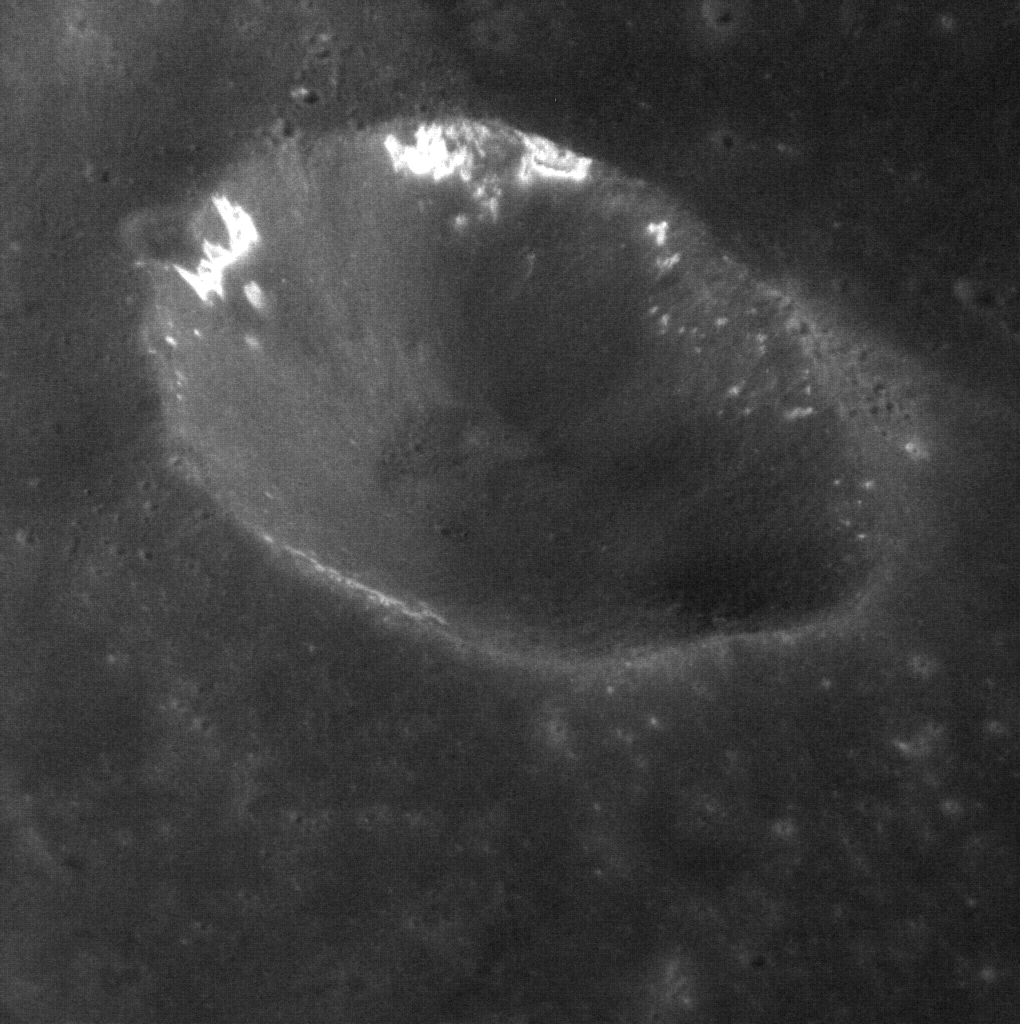

Hollows on Northern Walls

Do hollows form preferentially on crater walls that receive more direct sunlight? In the northern hemisphere, the northern walls of craters are frequently sunlit, while the southern walls receive more grazing sunlight and are more often in shadow. (In the southern hemisphere it is the opposite.) The greater solar heating experienced by the northern wall may be an important factor in the formation of hollows. Images like the one here can help answer this question and are an area of focus for MESSENGER’s current low-altitude imaging campaign. See these two other examples of hollows in craters walls.

This image was acquired as part of the MDIS low-altitude imaging campaign. During MESSENGER’s second extended mission, the spacecraft makes a progressively closer approach to Mercury’s surface than at any previous point in the mission, enabling the acquisition of high-spatial-resolution data. For spacecraft altitudes below 350 kilometers, NAC images are acquired with pixel scales ranging from 20 meters to as little as 2 meters.

Date acquired: February 25, 2014
Image Mission Elapsed Time (MET): 35646241
Image ID: 5828285
Instrument: Narrow Angle Camera (NAC) of the Mercury Dual Imaging System (MDIS)
Center Latitude: 42.92°
Center Longitude: 330.9° E
Resolution: 17 meters/pixel
Scale: This crater has a diameter of 12.5 kilometers (7.8 miles)
Incidence Angle: 43.5°
Emission Angle: 46.1°
Phase Angle: 30.1°

The MESSENGER spacecraft is the first ever to orbit the planet Mercury, and the spacecraft’s seven scientific instruments and radio science investigation are unraveling the history and evolution of the Solar System’s innermost planet. MESSENGER acquired over 150,000 images and extensive other data sets. MESSENGER is capable of continuing orbital operations until early 2015.

For information regarding the use of images, see the MESSENGER image use policy.

Credit: NASA/Johns Hopkins University Applied Physics Laboratory/Carnegie Institution of Washington